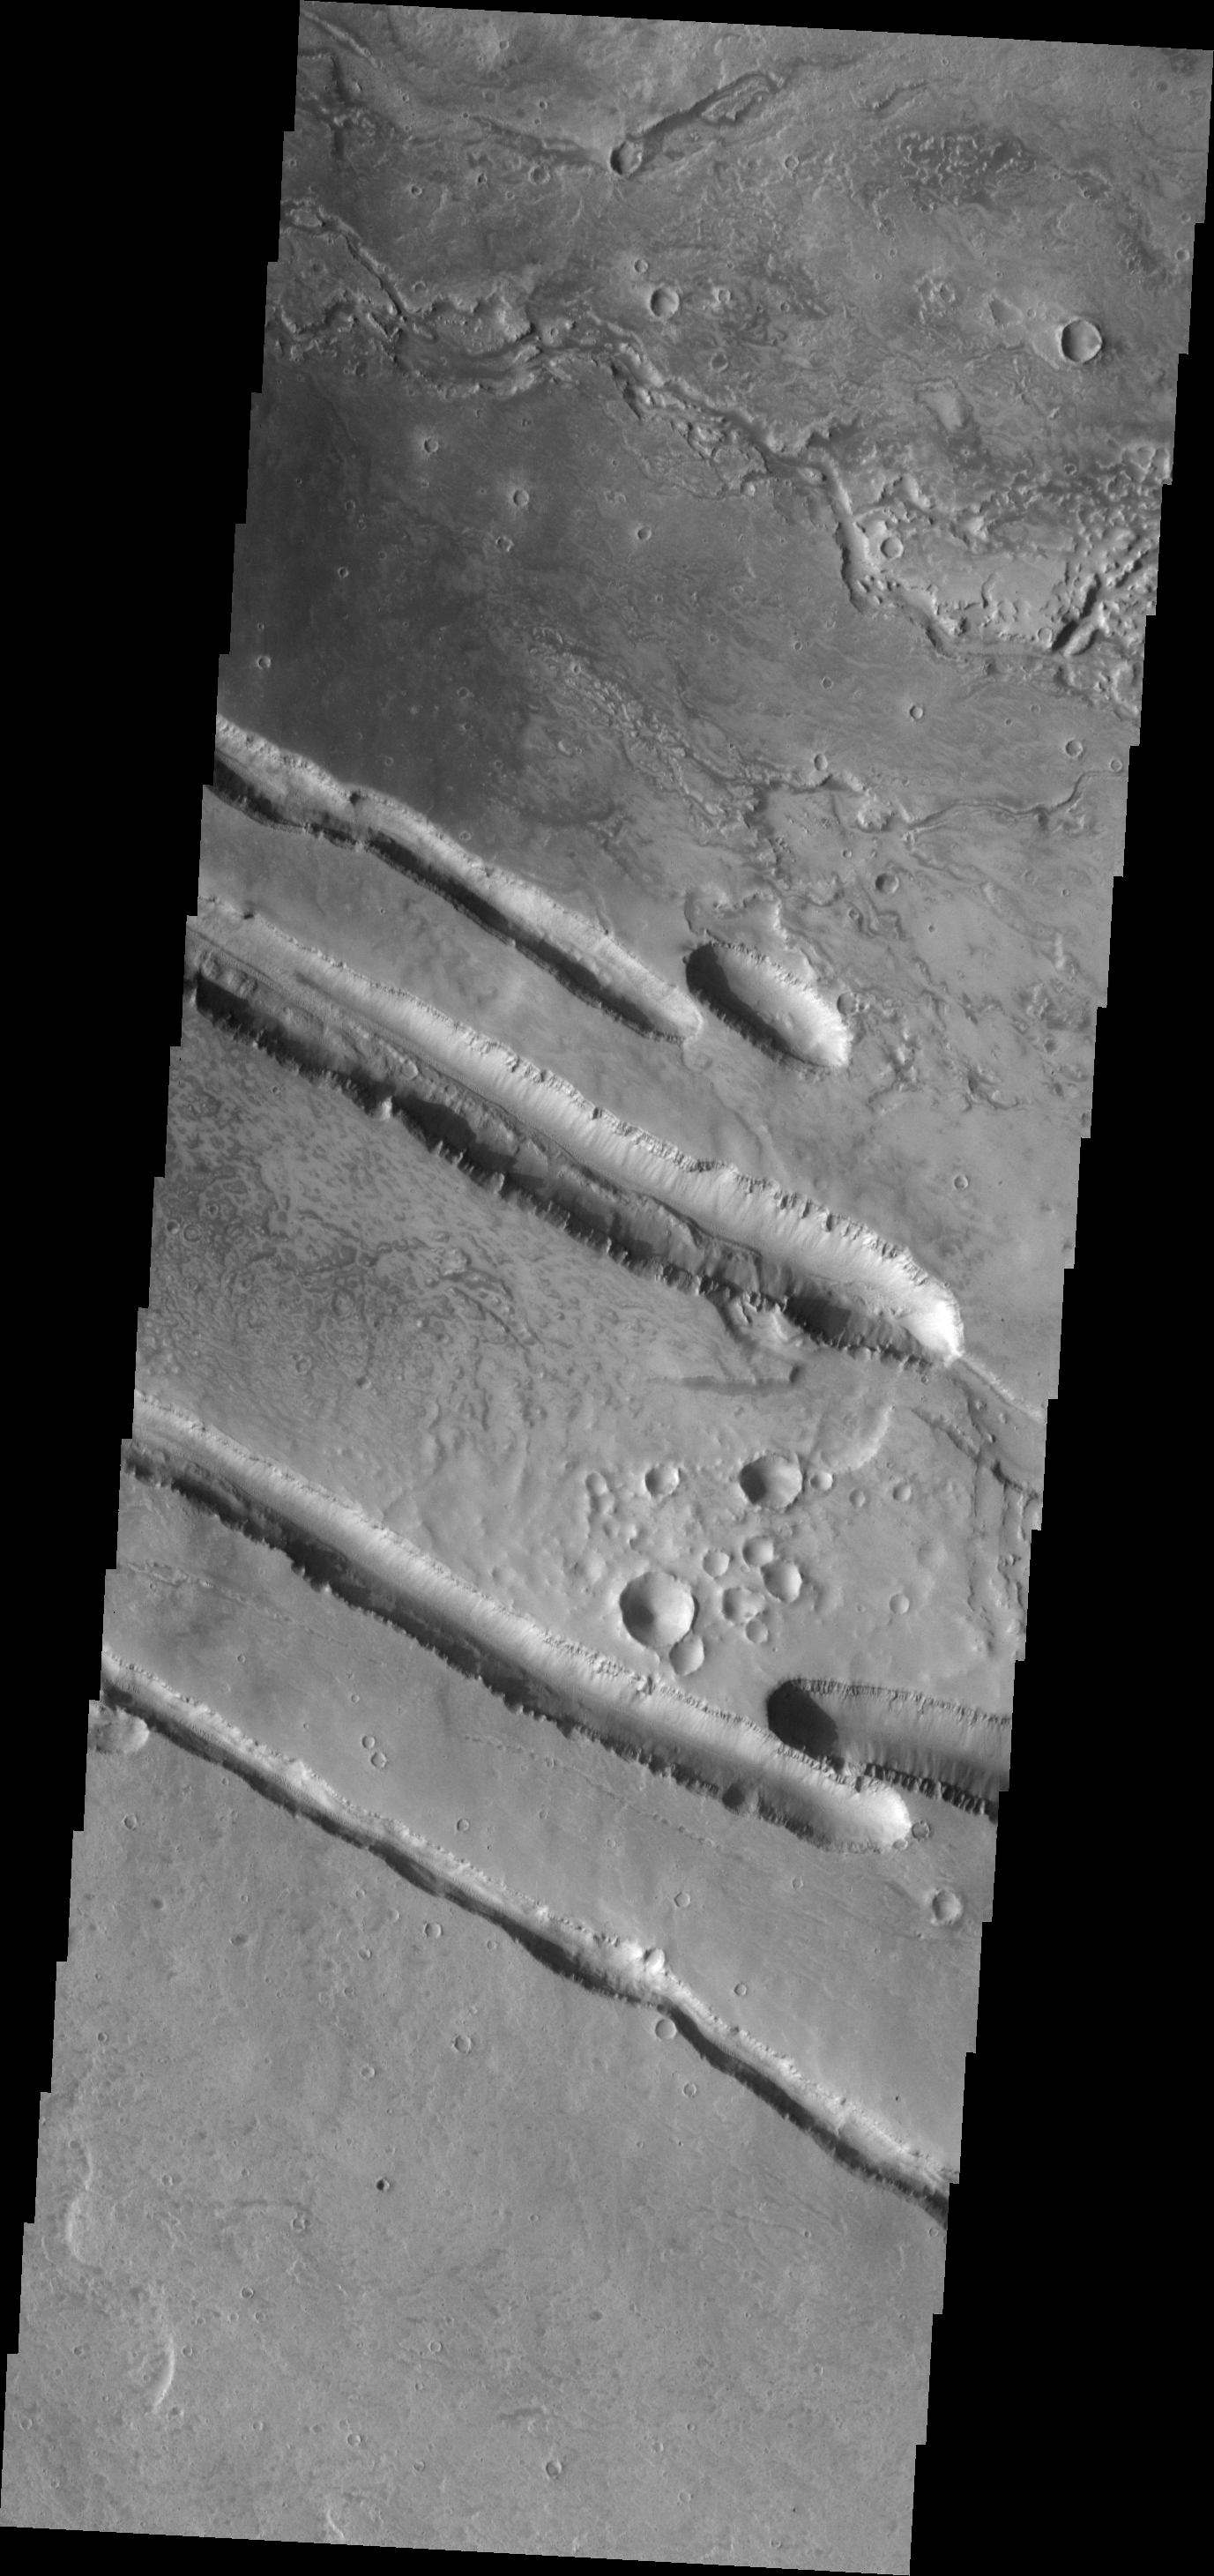

Fractures and Collapse

The fracturing and collapse seen in this VIS image are related to the Elysium Volcanic Complex.

Image information: VIS instrument. Latitude 30.1N, Longitude 138.7E. 19 meter/pixel resolution.

Please see the THEMIS Data Citation Note for details on crediting THEMIS images.

Note: this THEMIS visual image has not been radiometrically nor geometrically calibrated for this preliminary release. An empirical correction has been performed to remove instrumental effects. A linear shift has been applied in the cross-track and down-track direction to approximate spacecraft and planetary motion. Fully calibrated and geometrically projected images will be released through the Planetary Data System in accordance with Project policies at a later time.

NASA’s Jet Propulsion Laboratory manages the 2001 Mars Odyssey mission for NASA’s Office of Space Science, Washington, D.C. The Thermal Emission Imaging System (THEMIS) was developed by Arizona State University, Tempe, in collaboration with Raytheon Santa Barbara Remote Sensing. The THEMIS investigation is led by Dr. Philip Christensen at Arizona State University. Lockheed Martin Astronautics, Denver, is the prime contractor for the Odyssey project, and developed and built the orbiter. Mission operations are conducted jointly from Lockheed Martin and from JPL, a division of the California Institute of Technology in Pasadena.

Credit: NASA/JPL/ASU